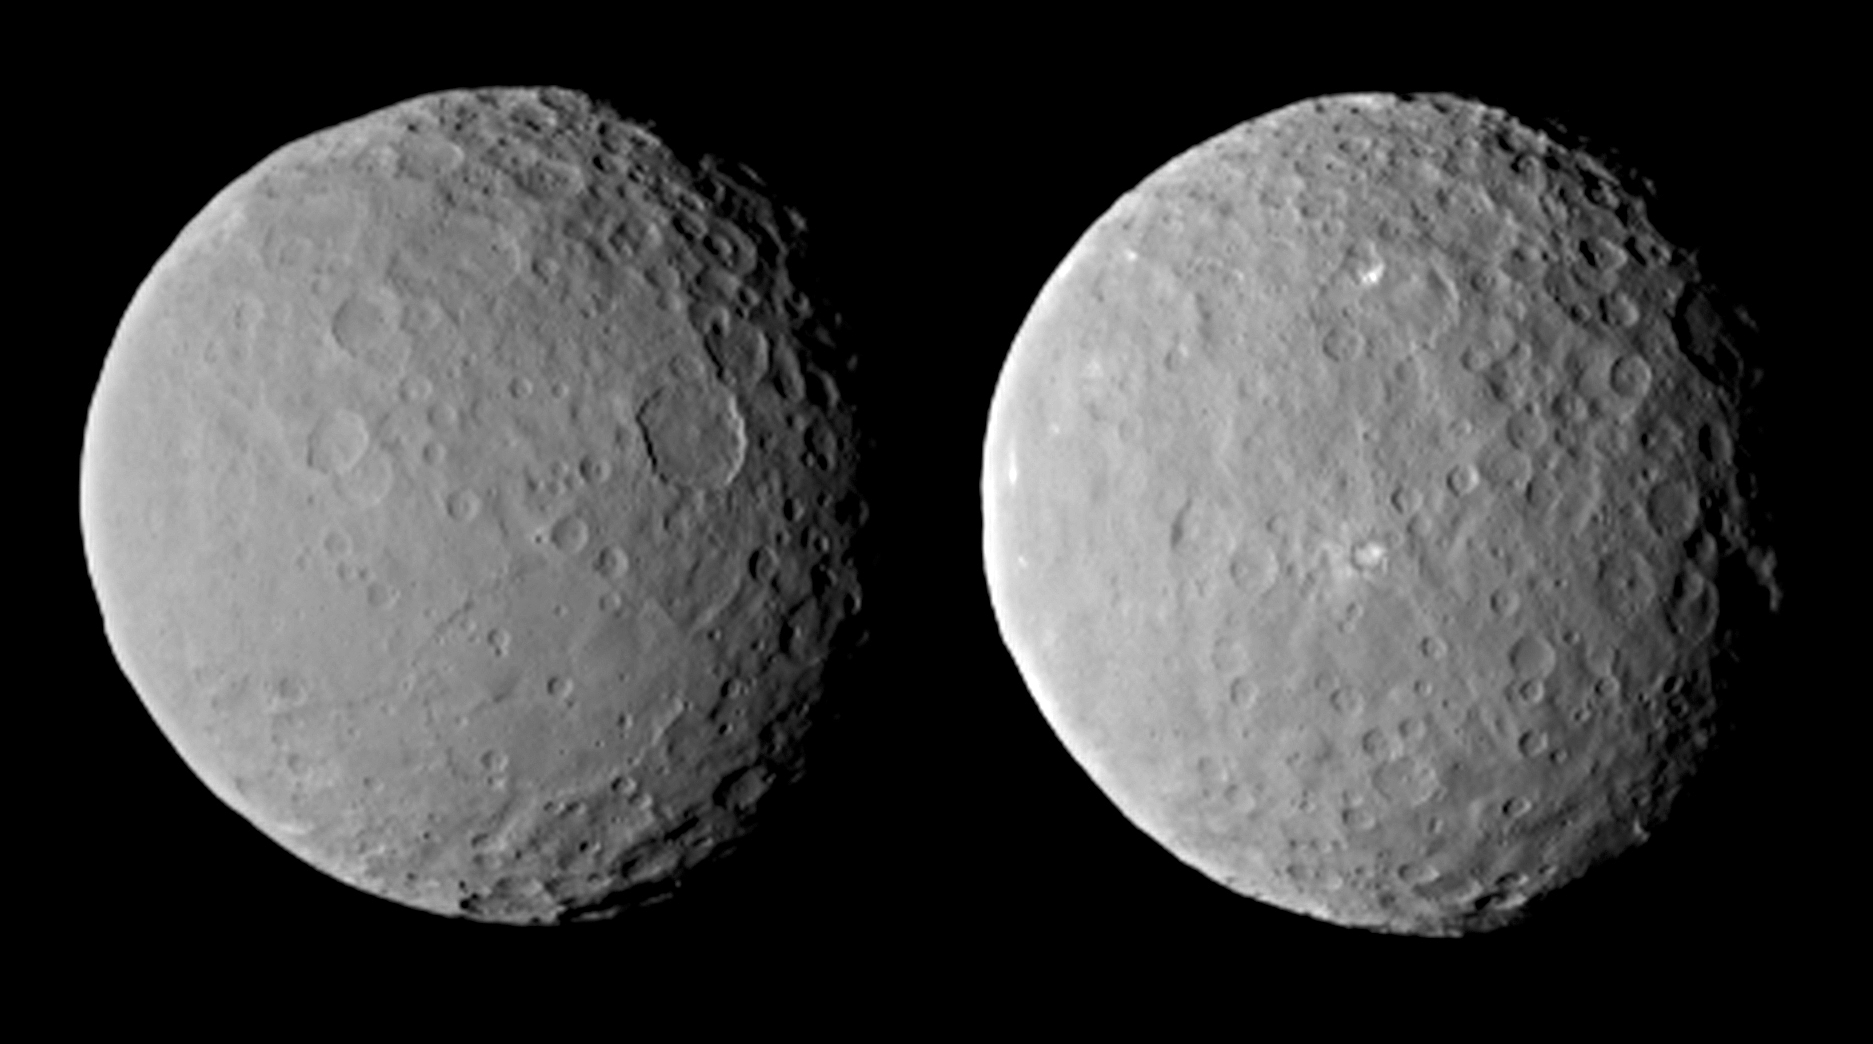

Views of Ceres on Approach

These images of dwarf planet Ceres, processed to enhance clarity, were taken on Feb. 19, 2015, from a distance of about 29,000 miles (46,000 kilometers), by NASA’s Dawn spacecraft. Dawn observed Ceres completing one full rotation, which lasted about nine hours.

The images show the full range of different crater shapes that can be found at Ceres’ surface: from shallow, flattish craters to those with peaks at their centers. These views show sections of Ceres’ surface that are similar to those in PIA19056.

Dawn is due to be captured into orbit around Ceres on March 6.

Dawn’s mission is managed by NASA’s Jet Propulsion Laboratory, Pasadena, California, for NASA’s Science Mission Directorate in Washington. Dawn is a project of the directorate’s Discovery Program, managed by NASA’s Marshall Space Flight Center in Huntsville, Alabama. The University of California, Los Angeles, is responsible for overall Dawn mission science. Orbital ATK, Inc., in Dulles, Virginia, designed and built the spacecraft. The German Aerospace Center, the Max Planck Institute for Solar System Research, the Italian Space Agency and the Italian National Astrophysical Institute are international partners on the mission team.

Credit: NASA/JPL-Caltech/UCLA/MPS/DLR/IDA